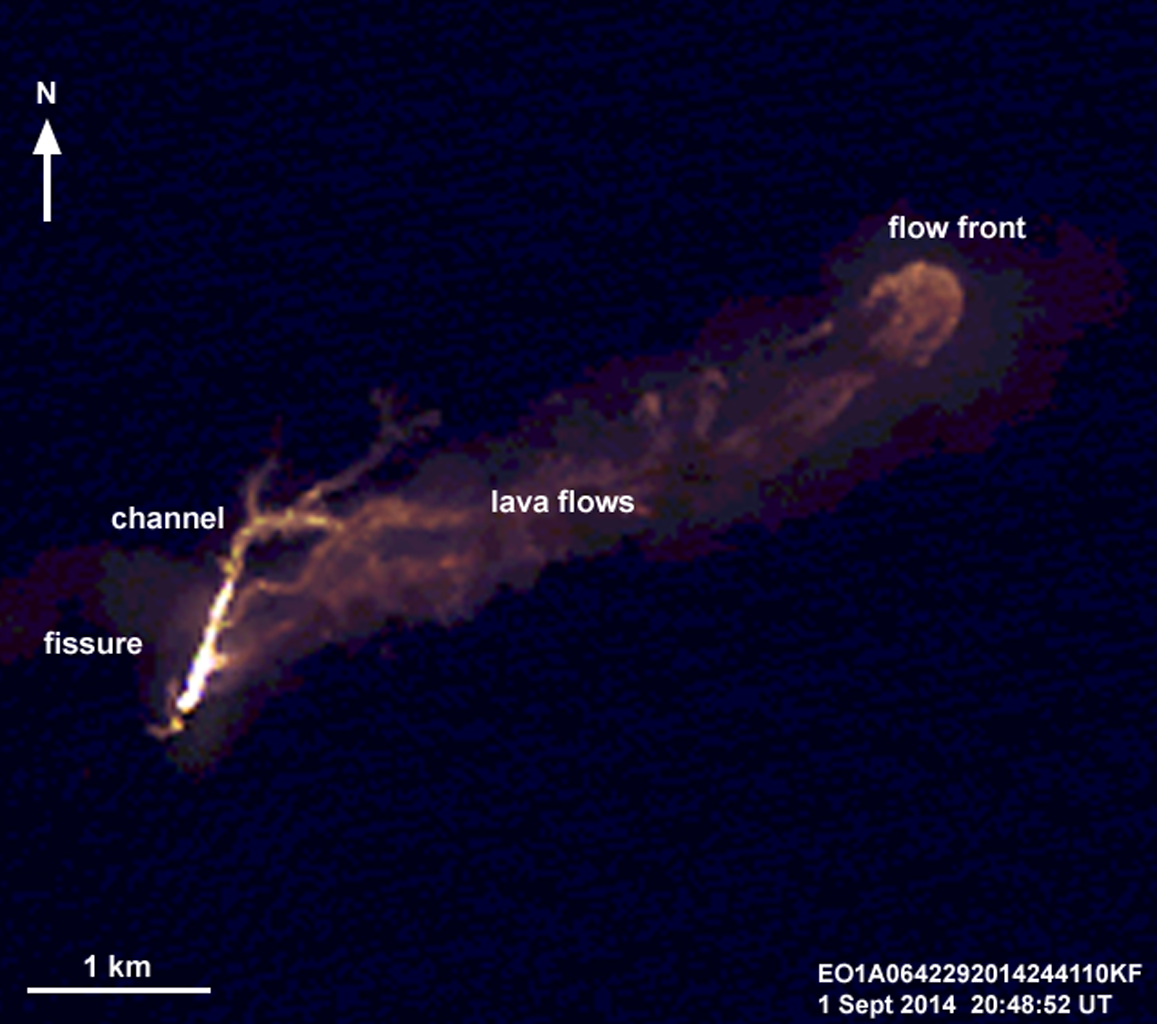

NASA Spacecraft Eyes Iceland Volcanic Eruption

Unannotated Version

On the night of Sept. 1, 2014, the Advanced Land Imager (ALI) on NASA’s Earth Observing 1 (EO-1) spacecraft observed the ongoing eruption at Holuhraun, Iceland, from an altitude of 438 miles (705 kilometers). Data were collected at a resolution of 98 feet (30 meters) per pixel at different infrared wavelengths and were then combined to create this false-color image that emphasizes the hottest areas of the vent and resulting lava flows. The image captured the 0.6-mile (1-kilometer)-long fissure from which lava is erupting, a channeled lava flow, and a broad expanse of lava flows extending 2.2 miles( 3.5 kilometers) from the fissure.

The eruption is being closely monitored by scientists at the Icelandic Meteorological Office and University of Iceland. Because this event took place away from the icecaps of Vatnajökull and Dyngjujökull, this event did not generate a large ash plume like that of the Eyjafjallajöull eruption in Iceland in 2010.

The EO-1 spacecraft is managed by NASA’s Goddard Space Flight Center, Greenbelt, Maryland. EO-1 is the satellite remote-sensing asset used by the EO-1 Volcano Sensor Web (VSW) developed by NASA’s Jet Propulsion Laboratory, Pasadena, California, which is being used to monitor this, and other, volcanic eruptions around the world.

Credit: NASA/JPL/EO-1 Mission/GSFC/Ashley Davies